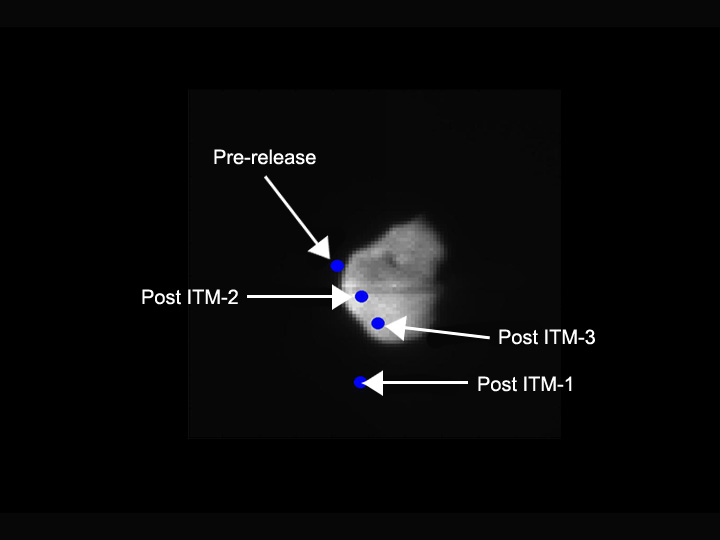

A Cyber-Astronaut’s Final Moves

This image shows how Deep Impact’s impactor targeted comet Tempel 1 as the spacecraft made its final approach in the early morning hours of July 4, Eastern time. The autonomous navigation system on the probe was designed to make as many as three impactor targeting maneuvers, identified as ITMs in this picture, to correct its course to the comet.

The upper left dot indicates where the probe would have passed the comet’s nucleus if no maneuvers were performed. The dot below the nucleus shows where the probe would have flown past the comet if only the first maneuver was made. The leftmost dot on the nucleus marks the spot where the probe would have crunched the comet if only the first two maneuvers had been performed. The lower dot on the nucleus indicates the vicinity where, once the third maneuver was performed, the probe met its final reward and collided with the comet.

Credit: NASA/JPL-Caltech/UMD